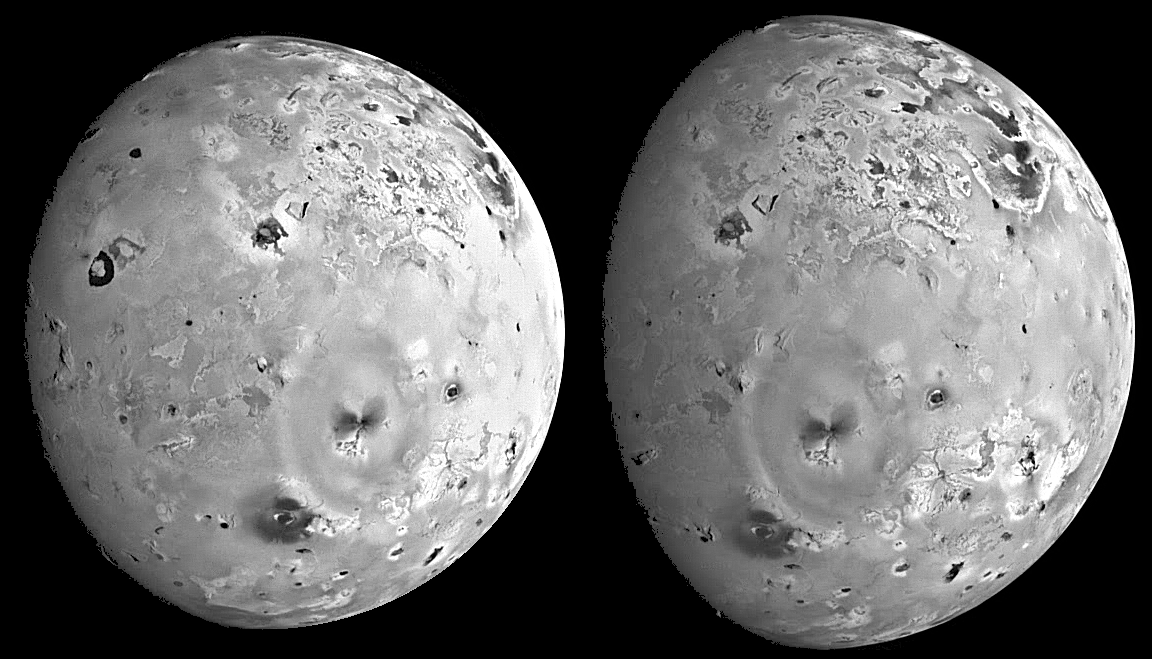

Mountains and Plateaus on Io

These two views of Io were acquired by NASA’s Galileo spacecraft during its seventh orbit (G7) of Jupiter. The images were designed to view large features on Io at low sun angles when the lighting conditions emphasize the topography or relief of the volcanic satellite. Sun angles are low near the terminator which is the day-night boundary near the left side of the images. These images reveal that the topography is very flat near the active volcanic centers such as Loki Patera (the large dark horseshoe-shaped feature near the terminator in the left-hand image) and that a variety of mountains and plateaus exist elsewhere.

North is to the top of the picture. The resolution is about 6 kilometers per picture element (6.1 for the left hand image and 5.7 for the right). The images were taken on April 4th, 1997 at a ranges of 600,000 kilometers (left image) and 563,000 kilometers (right image) by the solid state imaging (CCD) system on NASA’s Galileo spacecraft.

The Jet Propulsion Laboratory, Pasadena, CA manages the mission for NASA’s Office of Space Science, Washington, DC.

Credit: NASA/JPL/University of Arizona